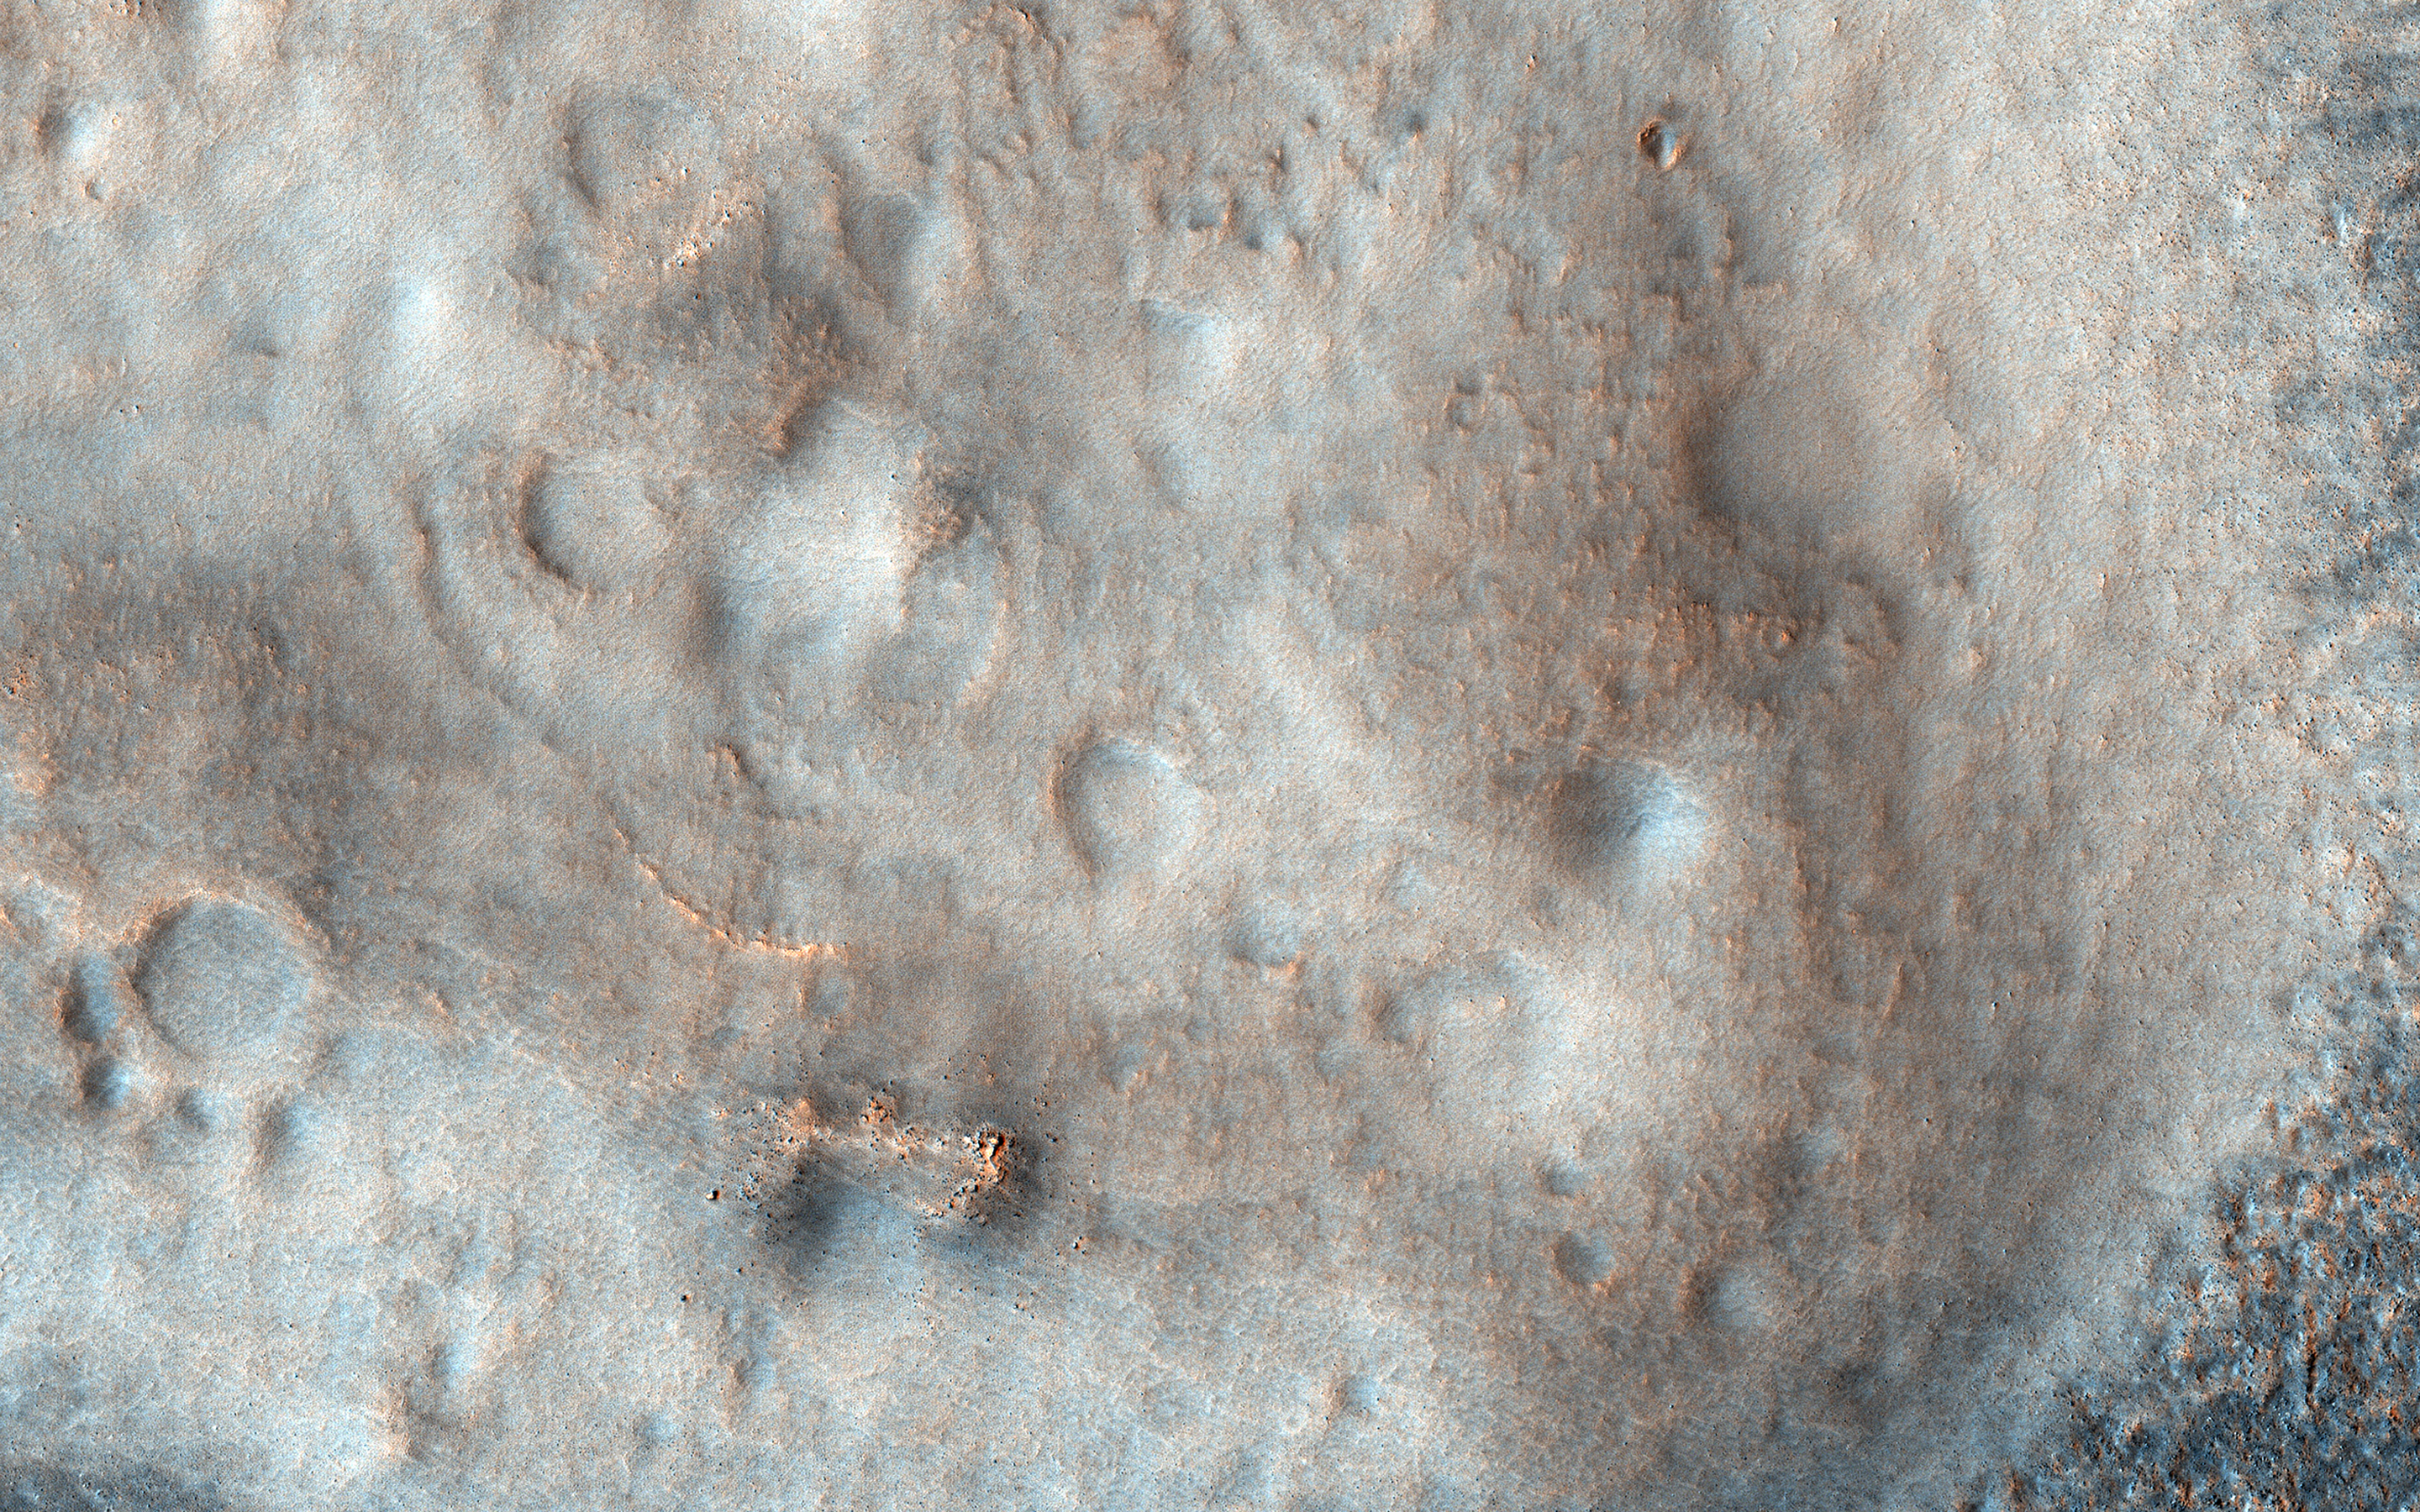

Possible Mud Volcanoes on Mars

This HiRISE image shows a flat plain with various low, lumpy mounds. Some of them have distinct colors and tones unlike the surrounding plains, suggesting that they are made up of a different type of material.

While the origin of these mounds is not certain, one idea that seems to fit best is that they are deposits left after eruptions of wet sediments onto the surface. This can happen when thick deposits of wet sand and mud are shaken, say from a meteorite impact, and the ground briefly loses its strength, allowing dirty water to be expelled from the deposit. On Earth, this process of “liquefaction” can happen during earthquakes.

If this hypothesis is correct, it means that these mounds provide samples of a potentially habitable environment that we would otherwise need massive drills to reach.

The map is projected here at a scale of 25 centimeters (9.8 inches) per pixel. (The original image scale is 30.7 centimeters [12.1 inches] per pixel [with 1 x 1 binning]; objects on the order of 92 centimeters [36.2 inches] across are resolved.) North is up.

This is a stereo pair with ESP_071528_2245.

The University of Arizona, in Tucson, operates HiRISE, which was built by Ball Aerospace & Technologies Corp., in Boulder, Colorado. NASA’s Jet Propulsion Laboratory, a division of Caltech in Pasadena, California, manages the Mars Reconnaissance Orbiter Project for NASA’s Science Mission Directorate, Washington.

Credit: NASA/JPL-Caltech/University of Arizona